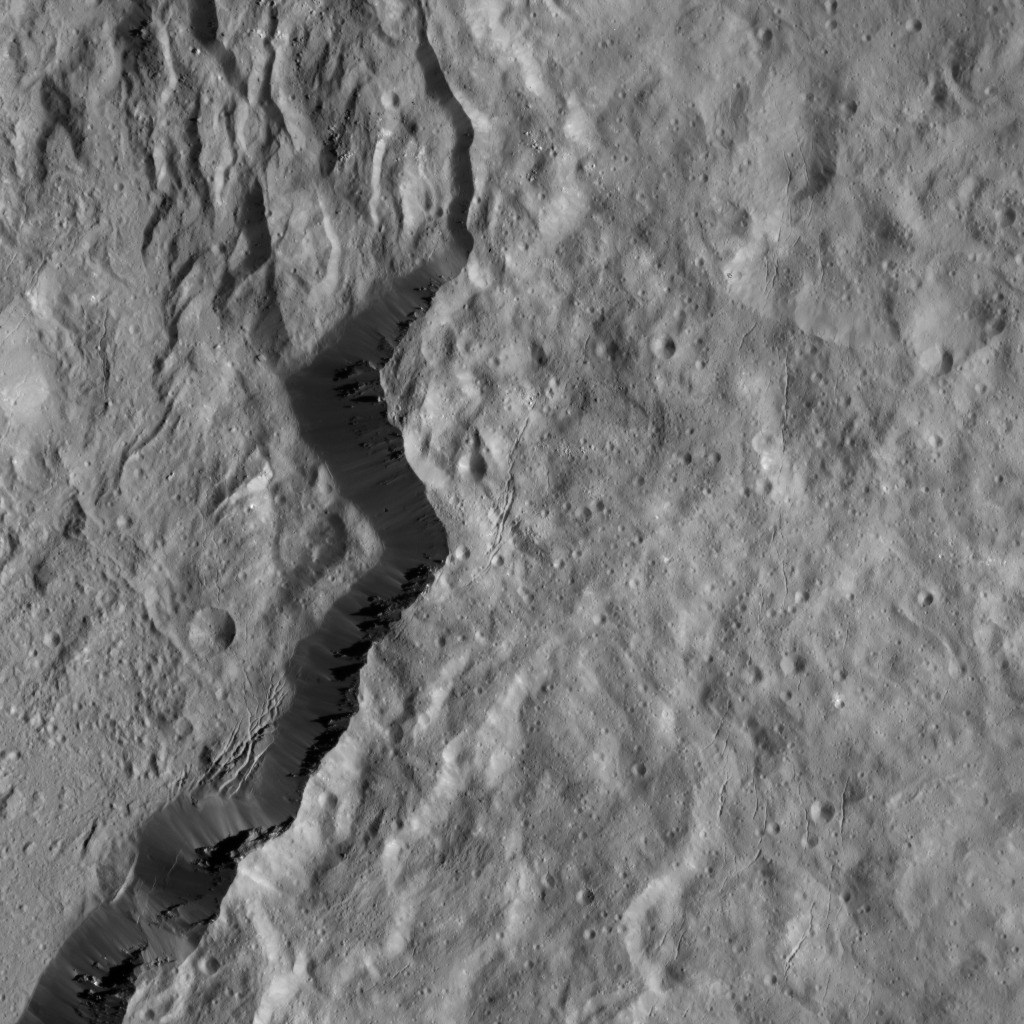

Dawn LAMO Image 108

Occator Crater, home of the brightest area on Ceres, also has an intriguing rim. The jagged slopes of this 80-million-year-old basin, and linear features on its floor, contrast with the relatively smooth terrain around it, blanketed by ejecta from the ancient impact. Boulders and braided fractures are also visible along the rim.

NASA’s Dawn spacecraft took this image on January 26, 2016, while its low-altitude mapping orbit, at a distance of about 240 miles (385 kilometers) above the surface. The image resolution is 120 feet (35 meters) per pixel.

Dawn’s mission is managed by JPL for NASA’s Science Mission Directorate in Washington. Dawn is a project of the directorate’s Discovery Program, managed by NASA’s Marshall Space Flight Center in Huntsville, Alabama. UCLA is responsible for overall Dawn mission science. Orbital ATK, Inc., in Dulles, Virginia, designed and built the spacecraft. The German Aerospace Center, the Max Planck Institute for Solar System Research, the Italian Space Agency and the Italian National Astrophysical Institute are international partners on the mission team.

Credit: NASA/JPL-Caltech/UCLA/MPS/DLR/IDA